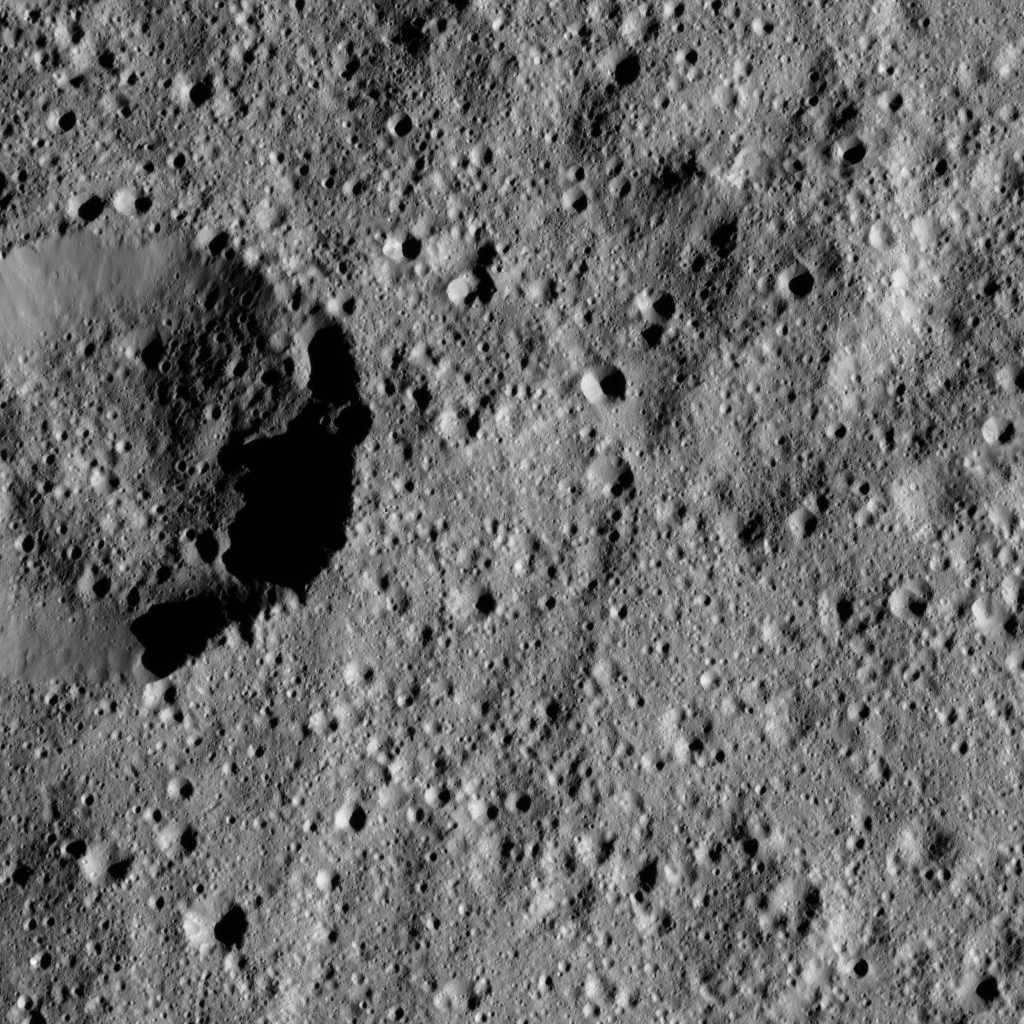

Dawn LAMO Image 151

This view from NASA’s Dawn spacecraft shows terrain on Ceres centered at approximately 37 degrees south latitude, 51 degrees east longitude.

Dawn took this image on May 27, 2016, from its low-altitude mapping orbit, at a distance of about 240 miles (385 kilometers) above the surface. The image resolution is 120 feet (35 meters) per pixel.

Dawn’s mission is managed by JPL for NASA’s Science Mission Directorate in Washington. Dawn is a project of the directorate’s Discovery Program, managed by NASA’s Marshall Space Flight Center in Huntsville, Alabama. UCLA is responsible for overall Dawn mission science. Orbital ATK, Inc., in Dulles, Virginia, designed and built the spacecraft. The German Aerospace Center, the Max Planck Institute for Solar System Research, the Italian Space Agency and the Italian National Astrophysical Institute are international partners on the mission team.

Credit: NASA/JPL-Caltech/UCLA/MPS/DLR/IDA